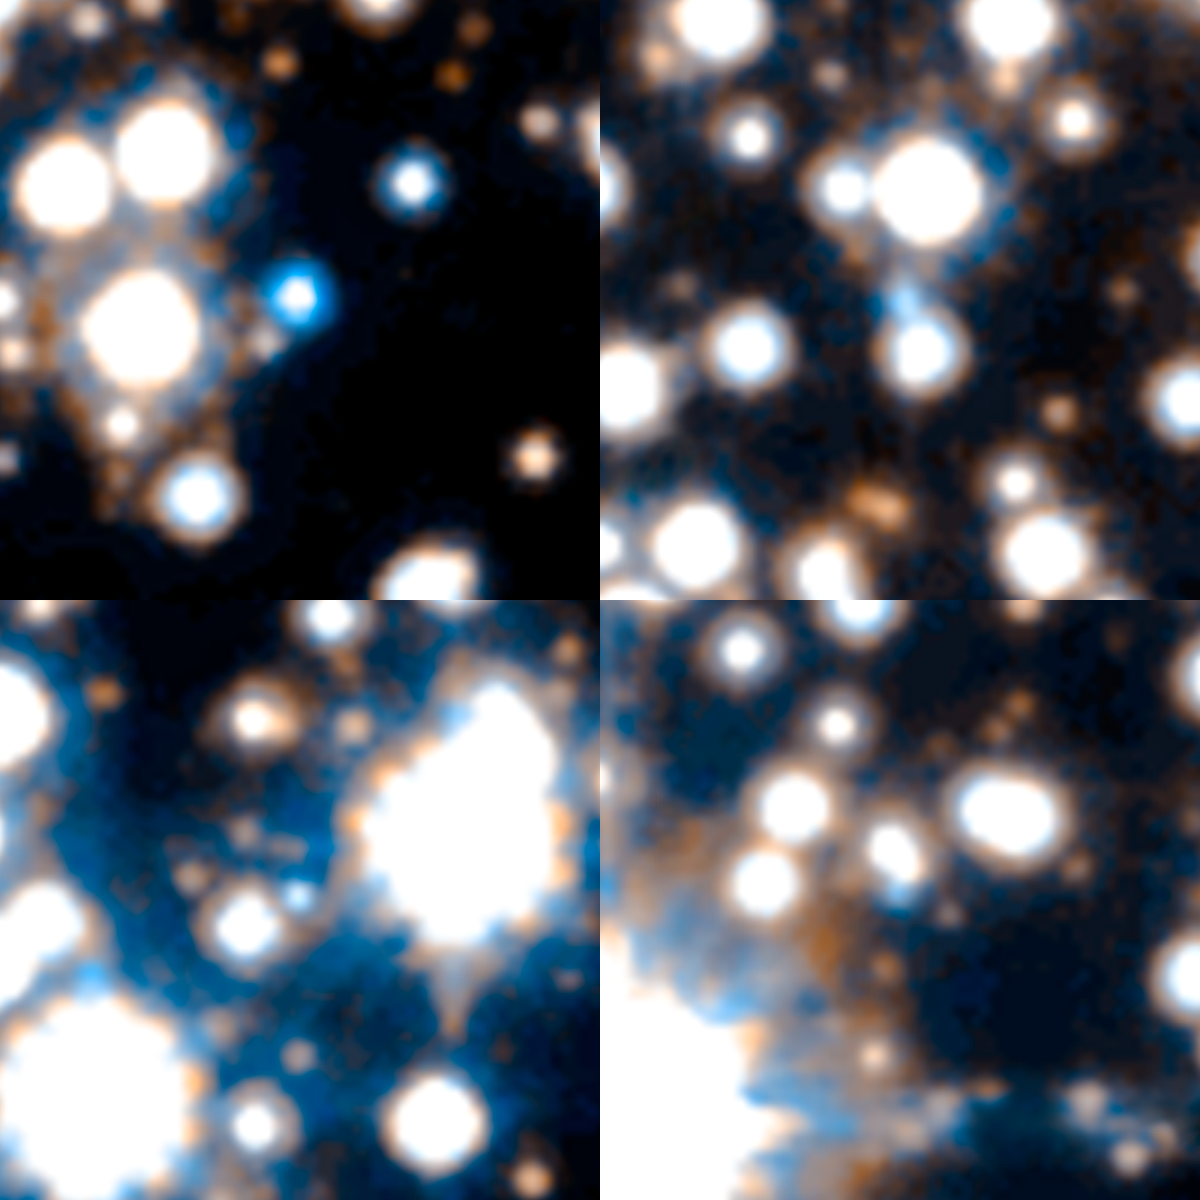

Sample of White Dwarfs in the Hubble SWEEPS Field

Object Name: SWEEPS Field (detail)
Object Description: White Dwarfs
Instrument: HST/ACS/WFC
Filters: F606W (V) and F814W (I)

Blue: F606W (V) Green: (V) + (I) Red: F814W (I)

Credit: NASA, ESA, A. Calamida and K. Sahu (STScI), and the SWEEPS Science Team